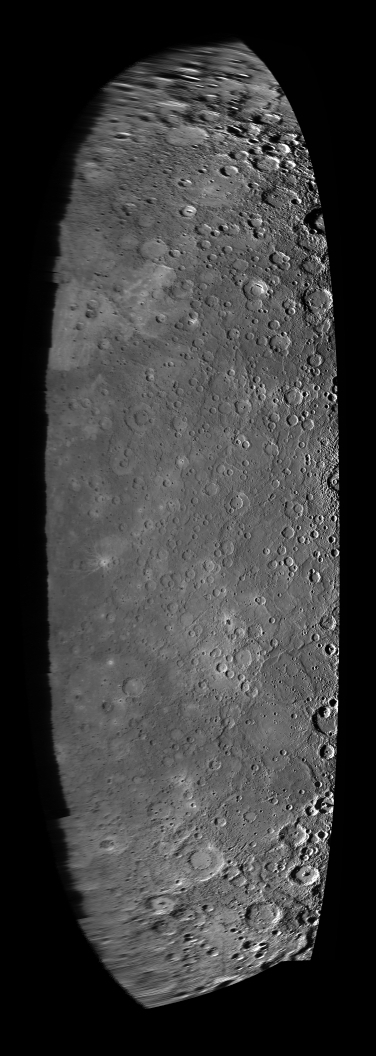

Making a Mosaic – Part II

As MESSENGER approached Mercury on January 14, 2008, the Narrow Angle Camera (NAC) of the Mercury Dual Imaging System (MDIS) snapped images of the nearing planet in a sequence that covered the entire sunlit portion of the surface. This mosaic was made from these images, shown as thumbnails on the image context sheet released last week (PIA10604).

This mosaic is shown in a cylindrical equidistant (also known as equirectangular) projection, which simply is a map with longitude lines being vertical and equally spaced and latitude lines being horizontal and equally spaced. The mosaic covers the entire approach crescent view of Mercury (PIA10179), so the vertical extent of the mosaic is comparable to Mercury’s diameter of 4880 kilometers (about 3030 miles). Surface features on the right side of the mosaic show long shadows that accentuate height differences because these images were taken near Mercury’s terminator, the transition between the sunlit dayside of the planet and the dark night side; the previously released image of the crater Matisse (PIA10190) is an example of one of these near-terminator images used in the mosaic. Features near the left side of the mosaic are looking toward the limb of the planet, and this very low viewing geometry and higher Sun angle do not provide much detail about the surface structures; the previously released image looking at Mercury’s horizon (PIA10176) is an example of such a view that was used to create this mosaic.

This low-resolution version of the mosaic is only 8% of the resolution of the full mosaic and contains only one pixel for approximately every 156 pixels in the original images.

These images are from MESSENGER, a NASA Discovery mission to conduct the first orbital study of the innermost planet, Mercury. For information regarding the use of images, see the MESSENGER image use policy.

Credit: NASA/Johns Hopkins University Applied Physics Laboratory/Carnegie Institution of Washington